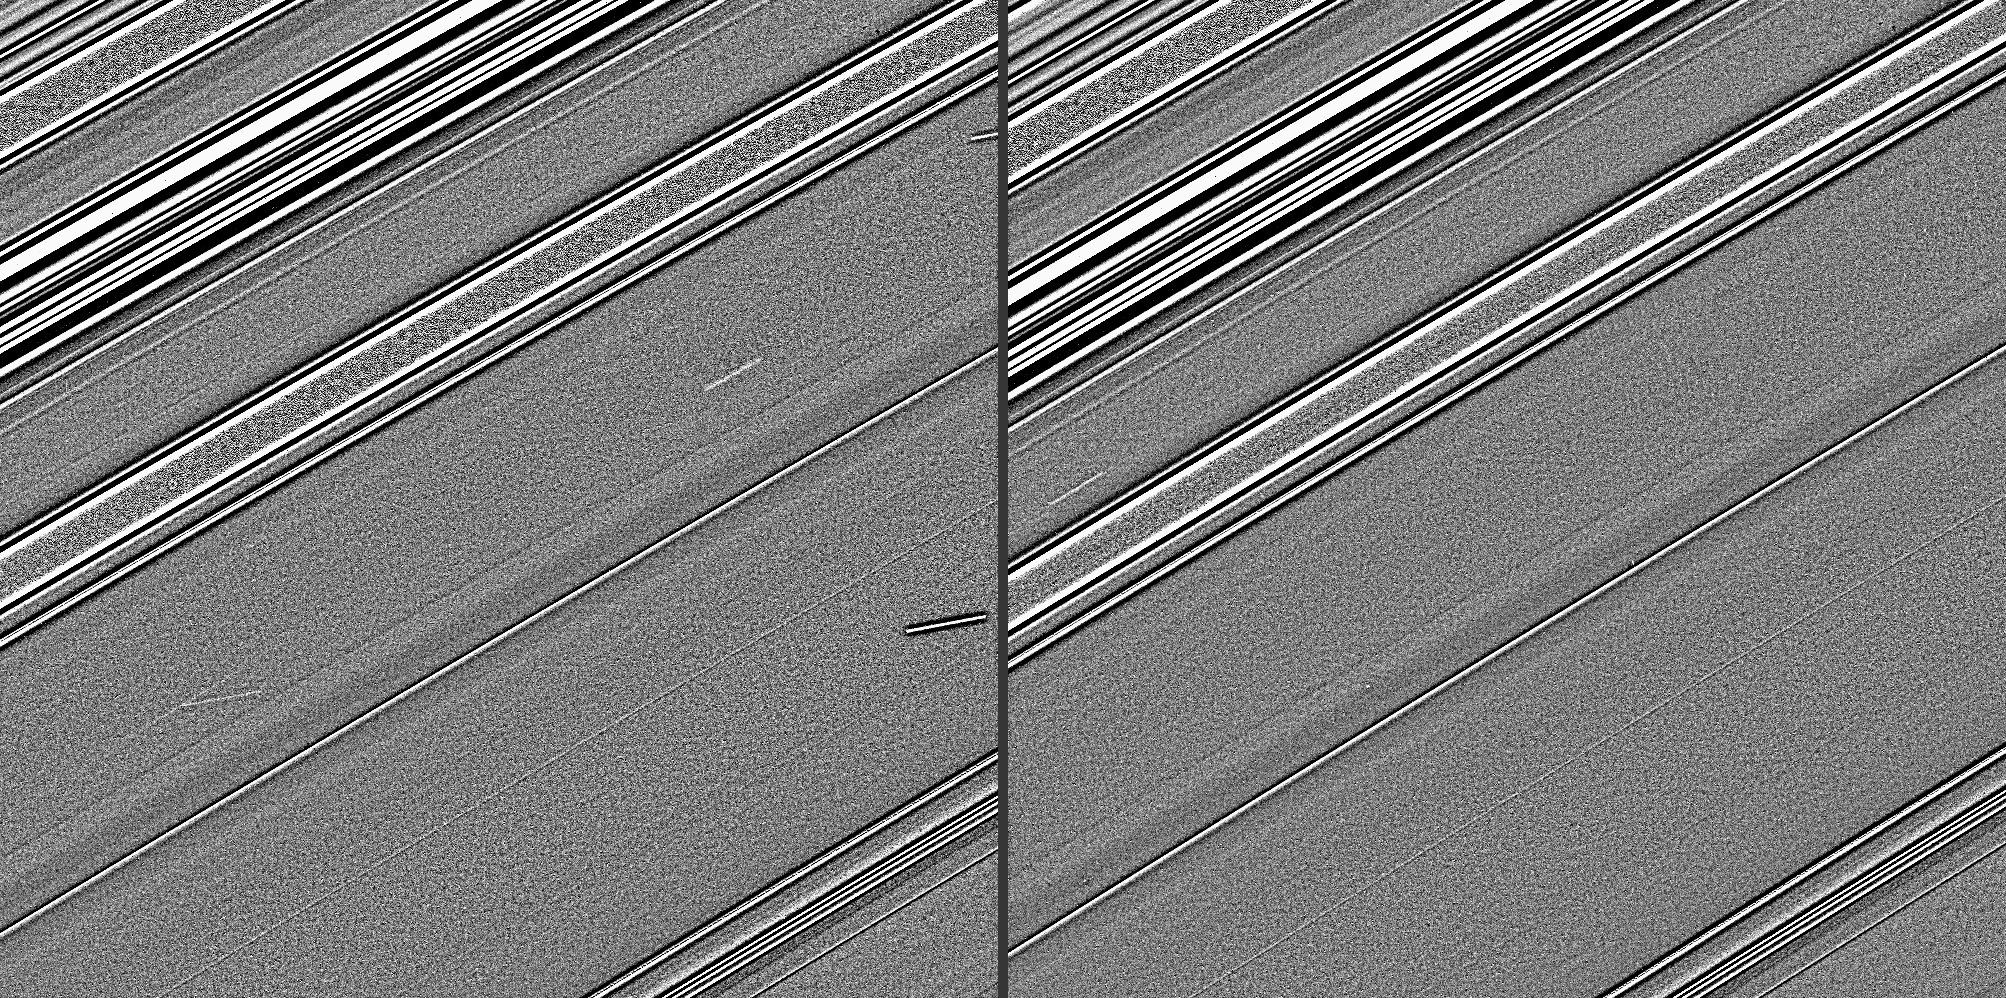

New Views on Old Finds

Annotated Image

These two Cassini images, taken four years before Saturn’s August 2009 equinox, have taken on a new significance as data gathered at equinox indicate the streaks in these images are likely evidence of impacts into the planet’s rings.

The images, which were taken 14 minutes apart and have been specially processed to bring out fine details, show distinct streaks in Saturn’s C ring. In the left-hand image, the streaks that are nearly horizontal are background stars elongated by the spacecraft’s motion during the exposure. (The ring features in these images are not smeared because, in general, the spacecraft’s camera is turned during imaging exposures to track the motion of Saturn and its rings.) But the two streaks which are parallel to the other ring features in the image (one of which intersects a star trail) and situated in the central bland region of the frame are believed to be the result of impacts.

The lengths of these features are determined by the impact site’s orbital motion (from upper right to lower left) during the duration of the exposure, as well as orbital shear that elongates and tilts (relative to the orbital direction) the cloud of ejecta. In these images, the former is much larger than the latter, indicating that these impacts are probably recent (less than one day old).

These C-ring ejecta clouds are feebler than impacts found during equinox (see PIA11674), an observation that is consistent with the impactors being much smaller than 1 meter (3 feet). The visibility of these faint, narrow features is considerably increased by the high-phase-angle (171 degrees) viewing conditions, which enhance the visibility of fine dust.

Together with sightings of streaks in the A and C rings during equinox, these observations constitute the first visual confirmation of a long-held belief that bits of interplanetary debris continually rain down on Saturn’s rings and contribute to the rings’ erosion and evolution.

These two images were processed with a high-pass filter to expose the streaks, making the rings appear grainier and brighter than in the original versions. This view looks toward the unilluminated side of the rings from about 19 degrees above the ring plane.

The images were taken in visible light with the Cassini spacecraft narrow-angle camera on May 3, 2005. The view was obtained at a distance of approximately 272,000 kilometers (169,000 miles) from Saturn and at a Sun-Saturn-spacecraft, or phase, angle of 171 degrees. Image scale is 1 kilometer (4,155 feet) per pixel.

The Cassini-Huygens mission is a cooperative project of NASA, the European Space Agency and the Italian Space Agency. The Jet Propulsion Laboratory, a division of the California Institute of Technology in Pasadena, manages the mission for NASA’s Science Mission Directorate, Washington, D.C. The Cassini orbiter and its two onboard cameras were designed, developed and assembled at JPL. The imaging operations center is based at the Space Science Institute in Boulder, Colo.

Credit: NASA/JPL/Space Science Institute